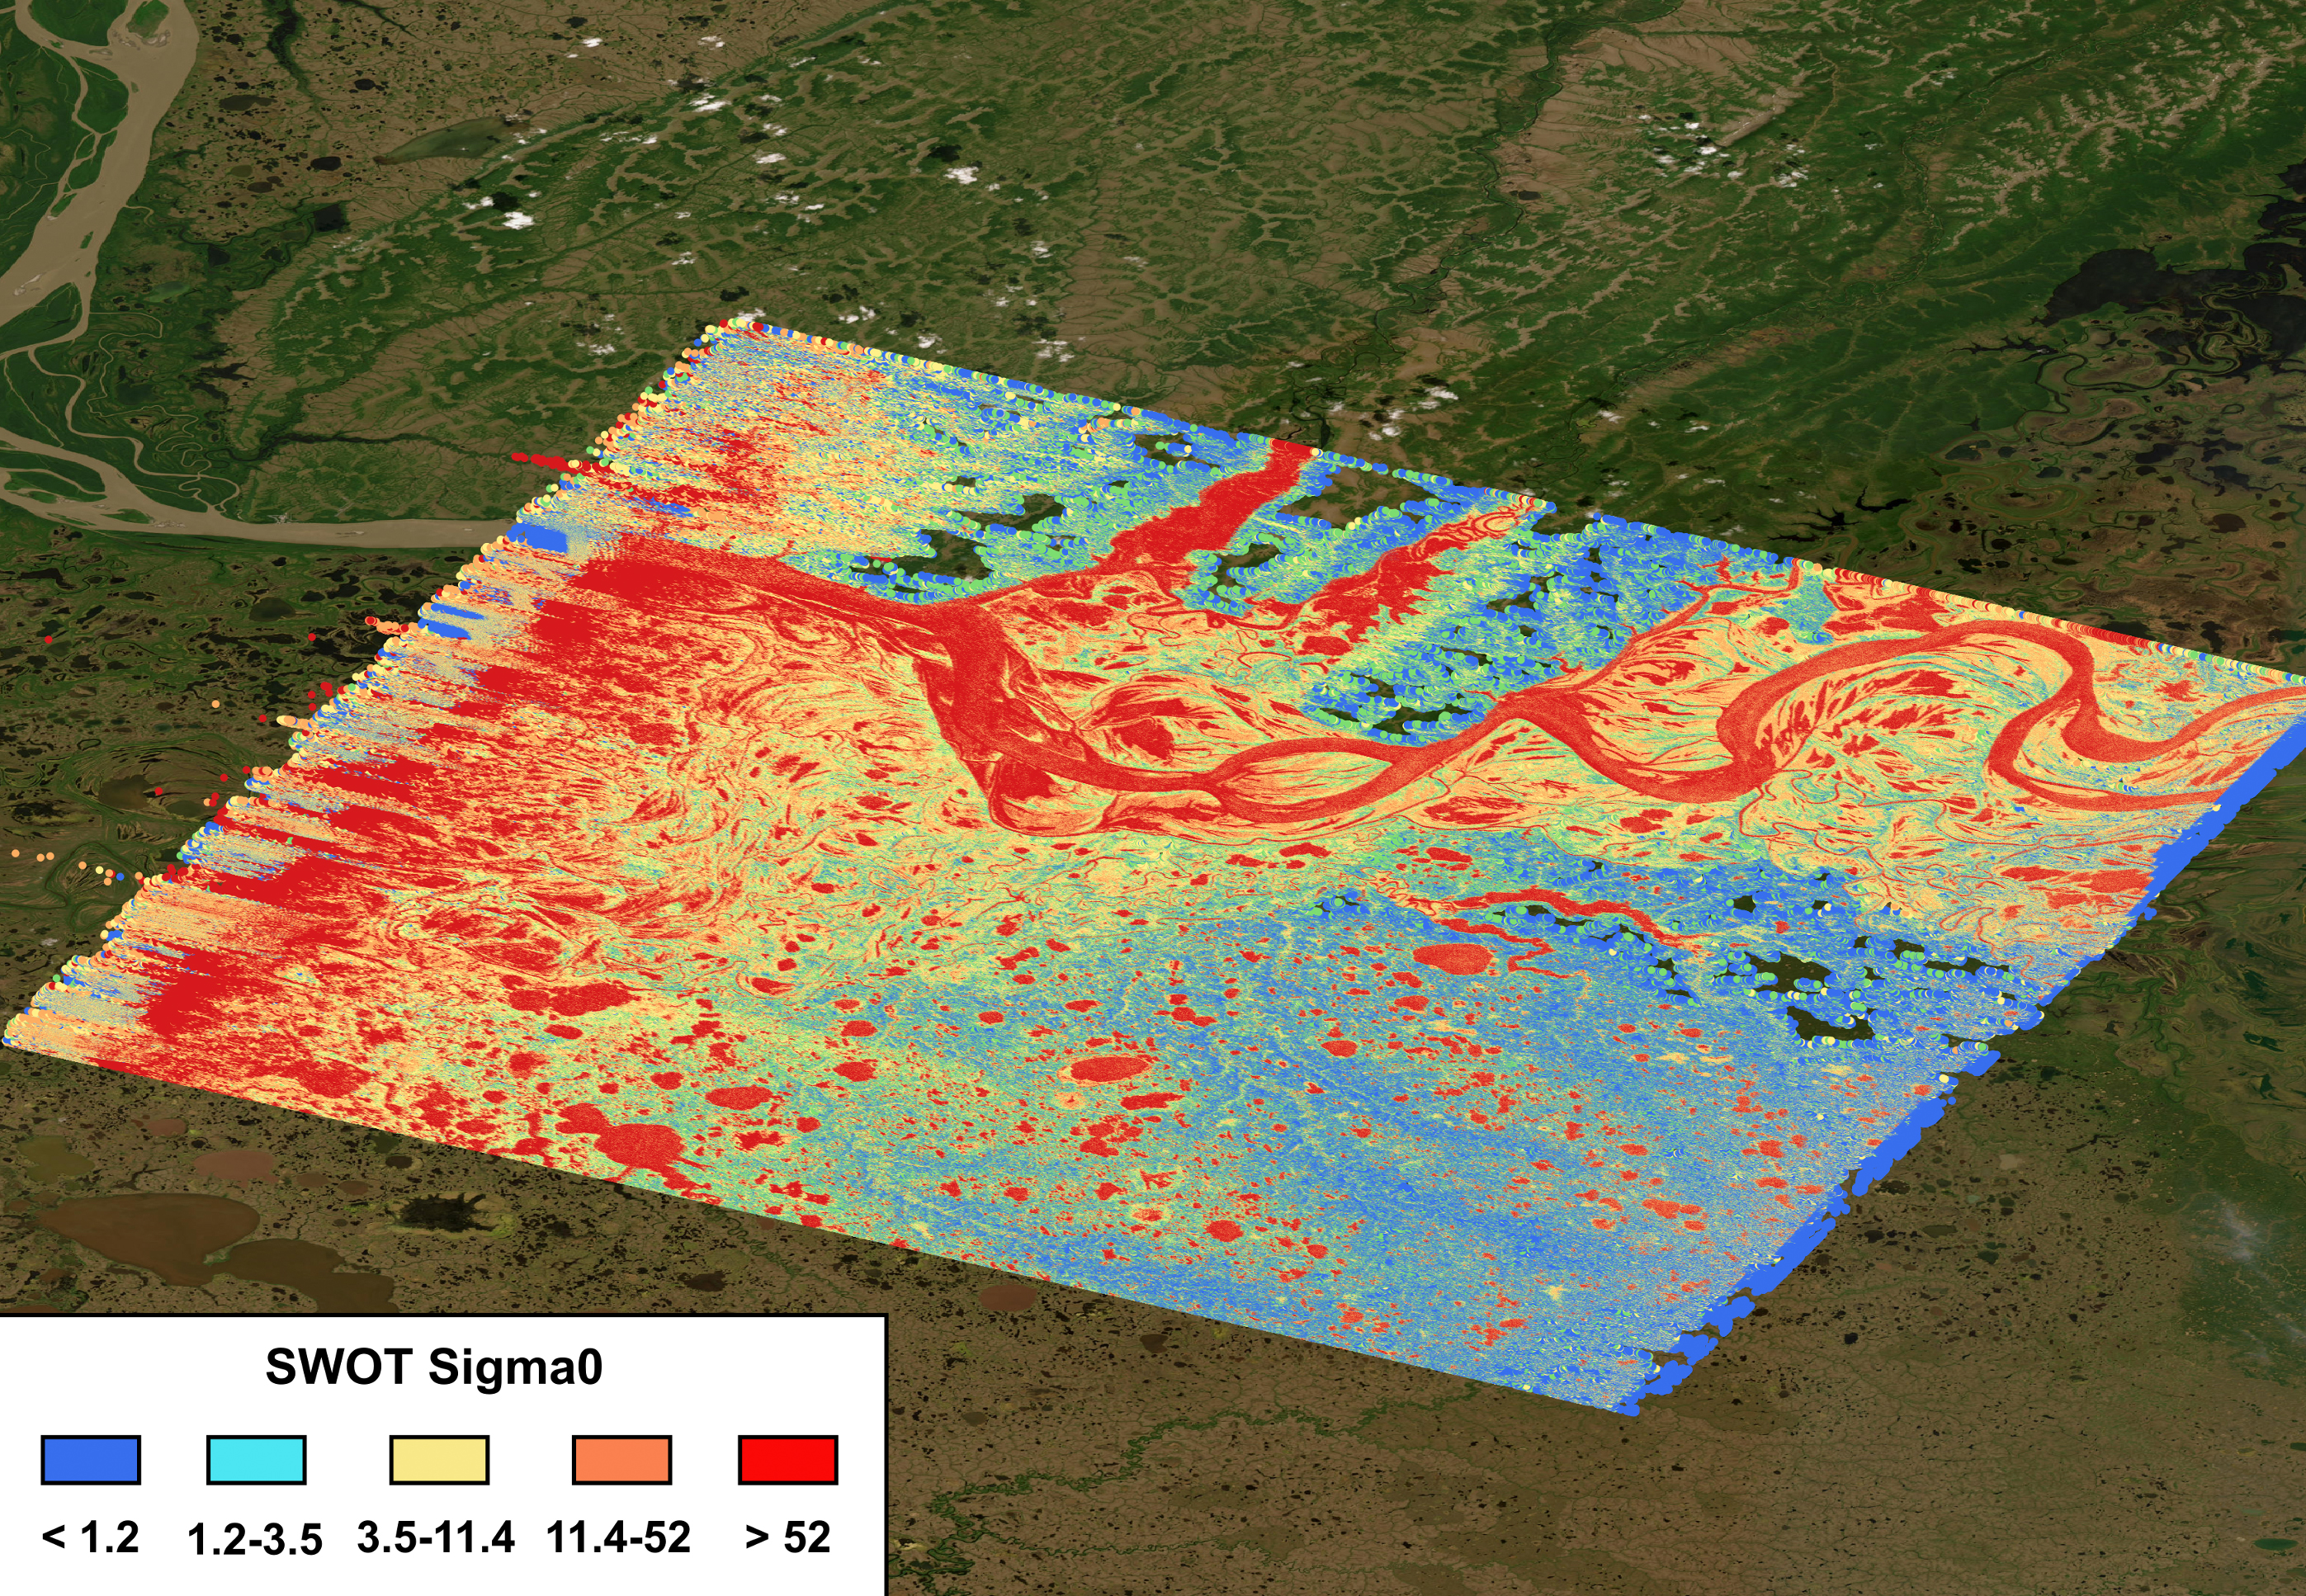

SWOT Captures the Yukon River in Alaska

The mighty Yukon River and nearby lakes appear in red in this image produced using data recorded on June 18, 2023, by the international Surface Water and Ocean Topography (SWOT) satellite as it passed over Alaska. The satellite measures the height of nearly all the water on Earth’s surface, providing one of the most detailed, comprehensive views yet of the planet’s ocean and fresh water.

The mission is a collaboration between NASA and the French space agency, CNES (Centre National d’Études Spatiales). SWOT will address some of the most pressing climate change questions of our time, offering insights into areas including how a warming world is accelerating Earth’s water cycle, leading to more volatile precipitation patterns. SWOT will also help researchers better understand how climate change affects water storage in lakes, rivers, and reservoirs, and how communities can better manage water resources and prepare for floods and other disasters.

SWOT passed over the Yukon River and recorded this data during a period called calibration and validation, when the mission confirms the accuracy of its data. Calibration involved ensuring SWOT’s software and hardware – including its main scientific instrument, the Ka-band Radar Interferometer (KaRIn) and its antenna – operate as designed. During validation activities, dozens of research teams headed into the field to measure water levels and the slope of rivers, including the Yukon. Mission scientists then compared field measurements to the data taken by the satellite to ensure SWOT’s accuracy.

In mid-June, the team of freshwater researchers tasked with gathering data on the Yukon drifted down the waterway around midnight – the same time as SWOT passed overhead, collecting its own data on the river.

Launched on Dec. 16, 2022, from Vandenberg Space Force Base in central California, SWOT is now in its operations phase, collecting data that will be used for research and other purposes.

SWOT was jointly developed by NASA and CNES, with contributions from the Canadian Space Agency (CSA) and the UK Space Agency. NASA’s Jet Propulsion Laboratory, which is managed for the agency by Caltech in Pasadena, California, leads the U.S. component of the project. For the flight system payload, NASA provided the KaRIn instrument, a GPS science receiver, a laser retroreflector, a two-beam microwave radiometer, and NASA instrument operations. CNES provided the Doppler Orbitography and Radioposition Integrated by Satellite (DORIS) system, the dual frequency Poseidon altimeter (developed by Thales Alenia Space), the KaRIn radio-frequency subsystem (together with Thales Alenia Space and with support from the UK Space Agency), the satellite platform, and ground operations. CSA provided the KaRIn high-power transmitter assembly. NASA provided the launch vehicle and the agency’s Launch Services Program, based at Kennedy Space Center, managed the associated launch services.

Credit: NASA/JPL-Caltech